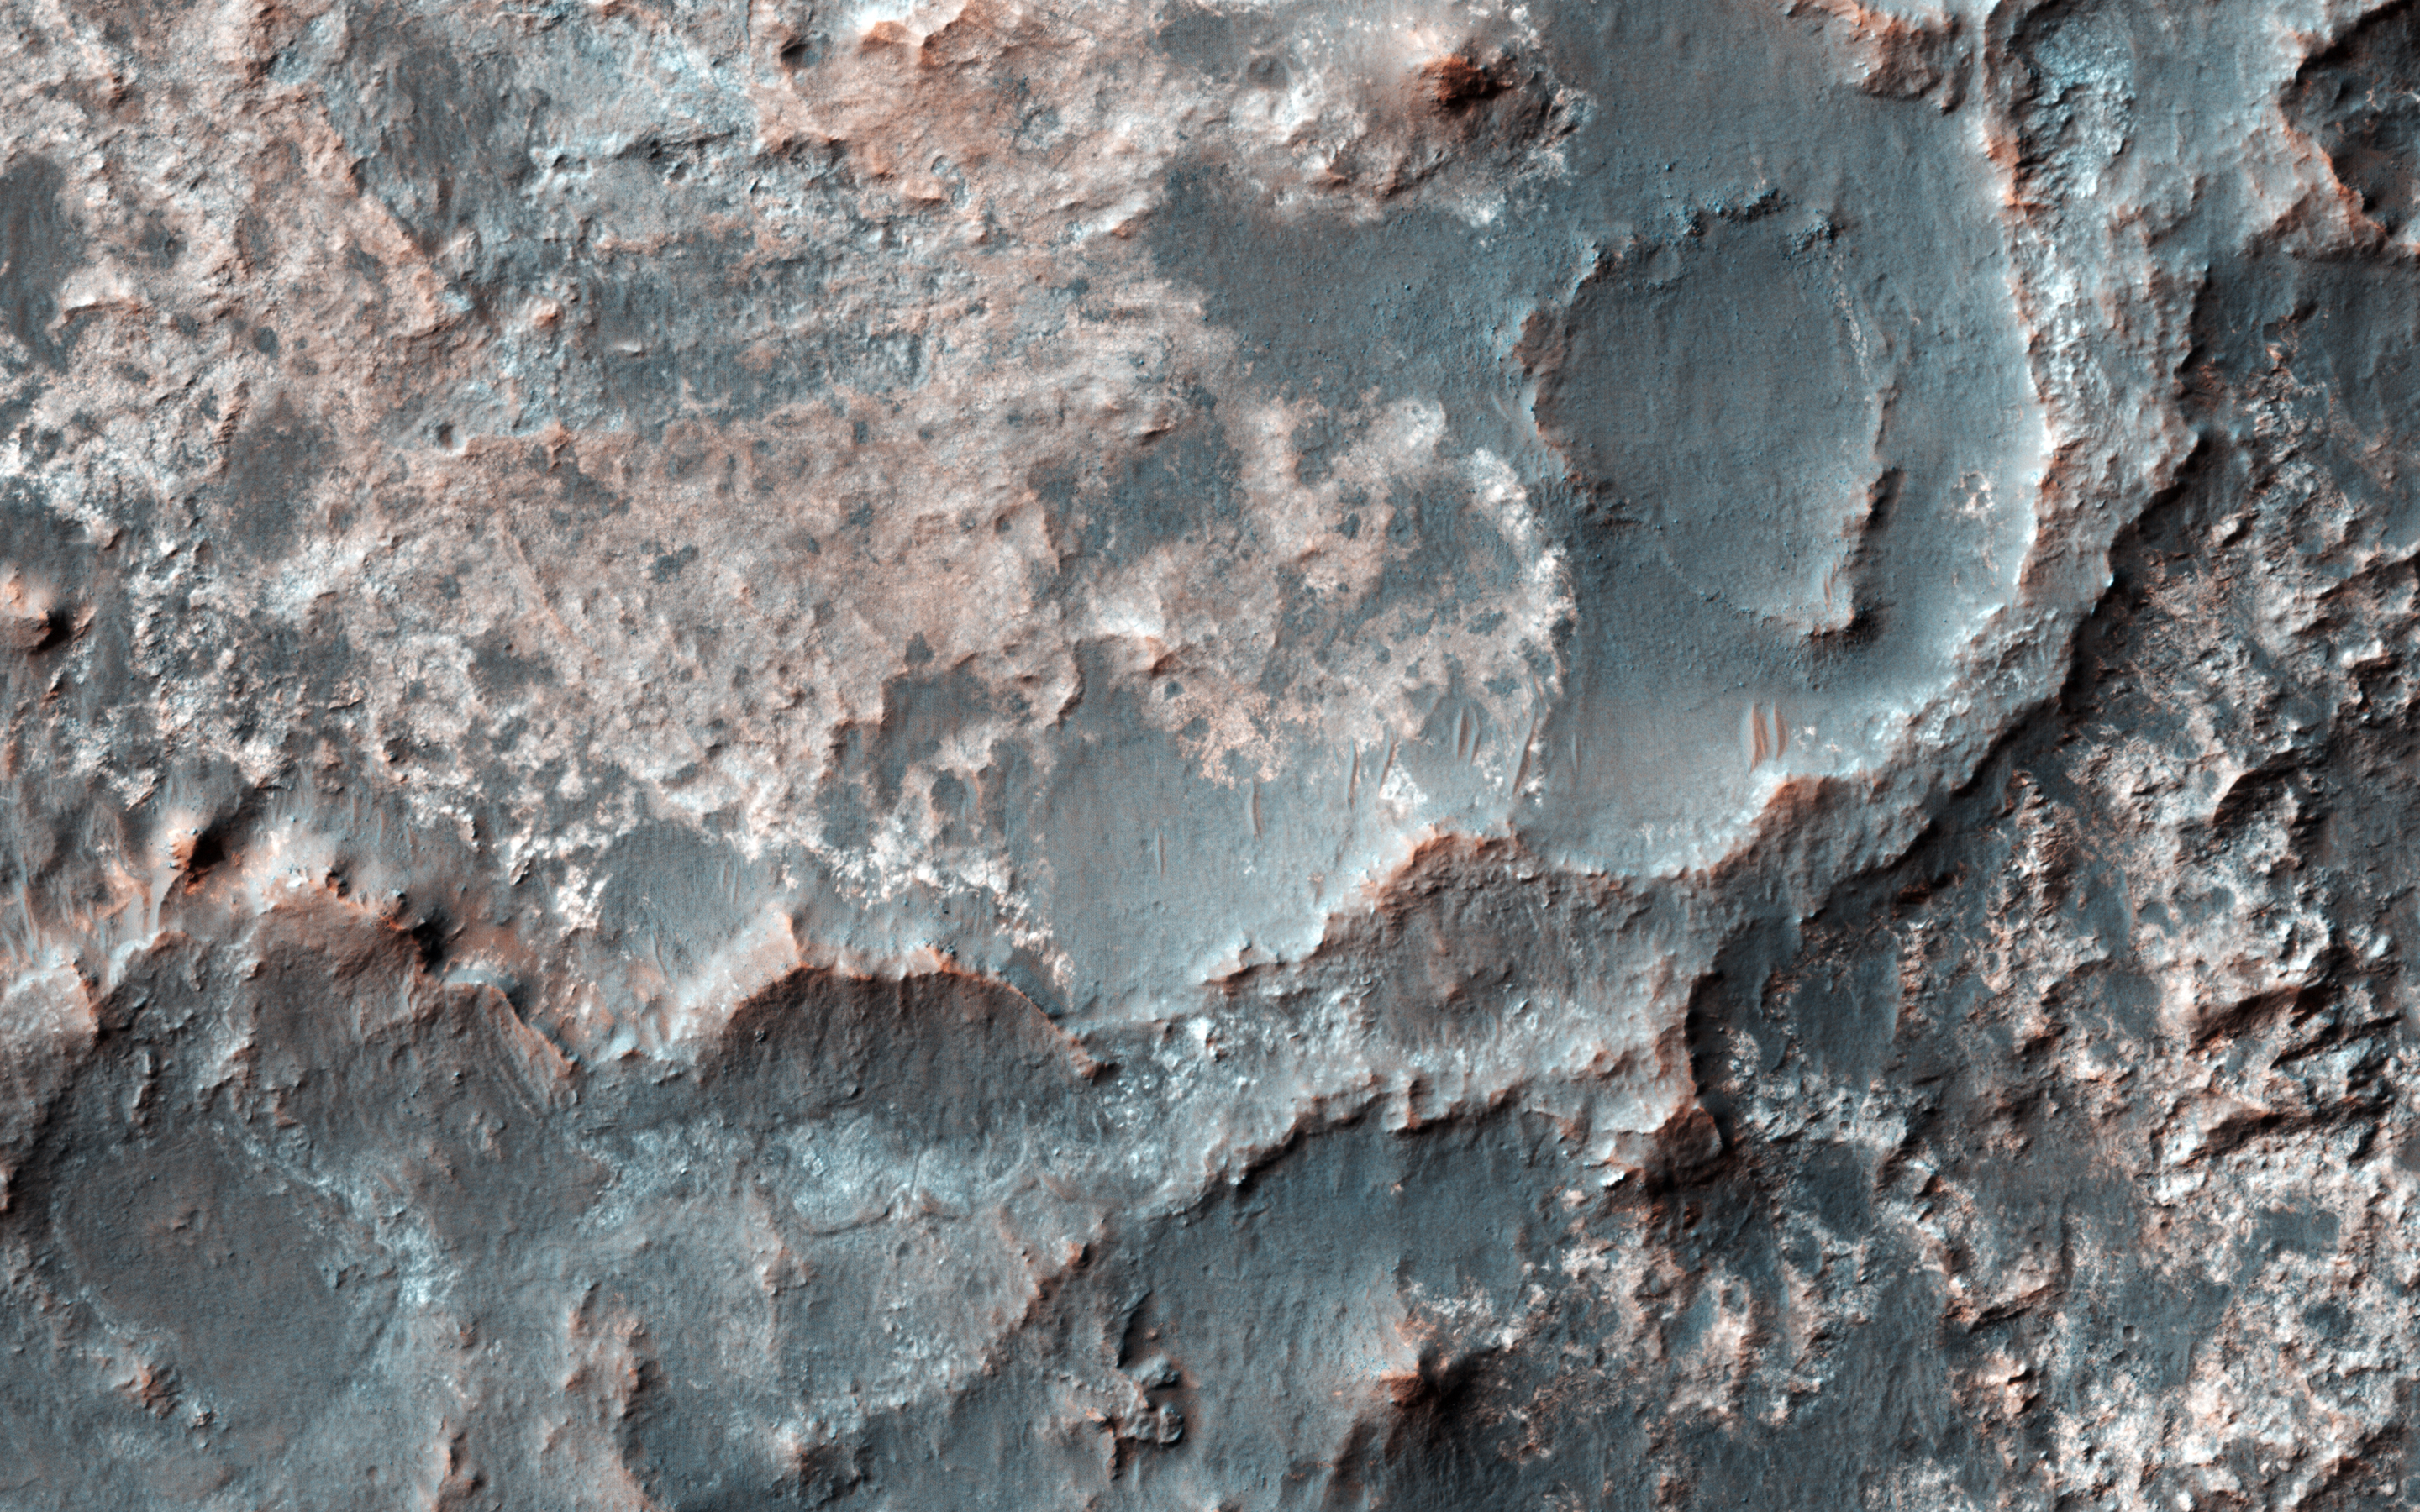

A Transition from Depressed to Inverted Channels in Gorgonum Basin

This image shows a transition from depressed to inverted channels in the Gorgonum Basin. In the darker terrain, there are two channels that display depressed topography. As these two channels cross into the underlying brighter terrain, the channels now stand above the surrounding area, indicating they are inverted in topography.

This change from depressed to inverted topography is the result of what is called “differential erosion.” The channel may contain hardened sediments or have cements that make it more resistant to erosion relative to the darker terrain that once flowed through it. As a result, erosion has removed the less resistant upper darker terrain, leaving behind the more resistant channel standing above the underlying bright terrain.

The University of Arizona, Tucson, operates HiRISE, which was built by Ball Aerospace & Technologies Corp., Boulder, Colo. NASA’s Jet Propulsion Laboratory, a division of the California Institute of Technology in Pasadena, manages the Mars Reconnaissance Orbiter Project for NASA’s Science Mission Directorate, Washington.

Credit: NASA/JPL-Caltech/Univ. of Arizona